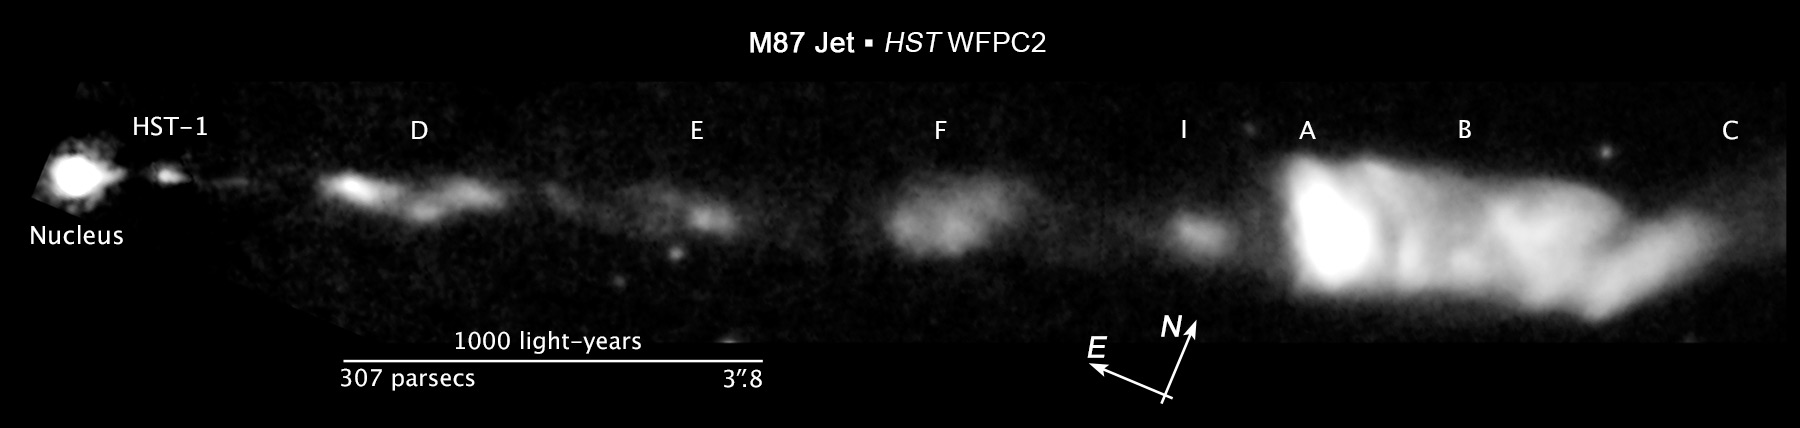

Compass and Scale Image for M87 Jet

Object Name: M87 Jet
Object Description: Giant Elliptical Galaxy with Jet
Instrument: HST/ACS/WFC, HST/ACS/HRC, and HST/WFPC2
Filters: F814W (I)

Compass and Scale Compass and Scale An astronomical image with a scale that shows how large an object is on the sky, a compass that shows how the object is oriented on the sky, and the filters with which the image was made.

Credit: NASA, ESA, and Z. Levay (STScI/AURA)